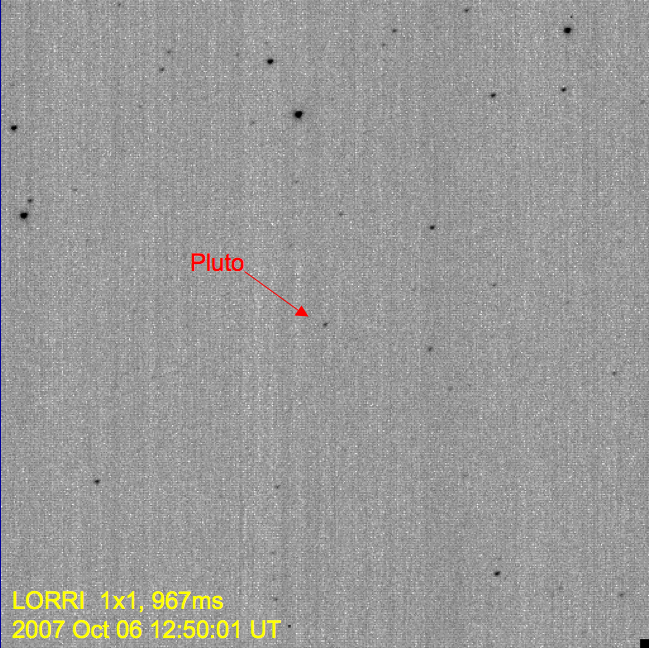

Pluto in Hi-Def

This image demonstrates the first detection of Pluto using the high-resolution mode on the New Horizons Long-Range Reconnaissance Imager (LORRI). The mode provides a clear separation between Pluto and numerous nearby background stars. When the image was taken on October 6, 2007, Pluto was located in the constellation Serpens, in a region of the sky dense with background stars.

Typically, LORRI’s exposure time in hi-res mode is limited to approximately 0.1 seconds, but by using a special pointing mode that allowed an increase in the exposure time to 0.967 seconds, scientists were able to spot Pluto, which is approximately 15,000 times fainter than human eyes can detect.

New Horizons was still too far from Pluto (3.6 billion kilometers, or 2.2 billion miles) for LORRI to resolve any details on Pluto’s surface—that won’t happen until summer 2014, approximately one year before closest approach. For now the entire Pluto system remains a bright dot to the spacecraft’s telescopic camera, though LORRI is expected to start resolving Charon from Pluto—seeing them as separate objects—in summer 2010.

Credit: NASA/Johns Hopkins University Applied Physics Laboratory/Southwest Research Institute